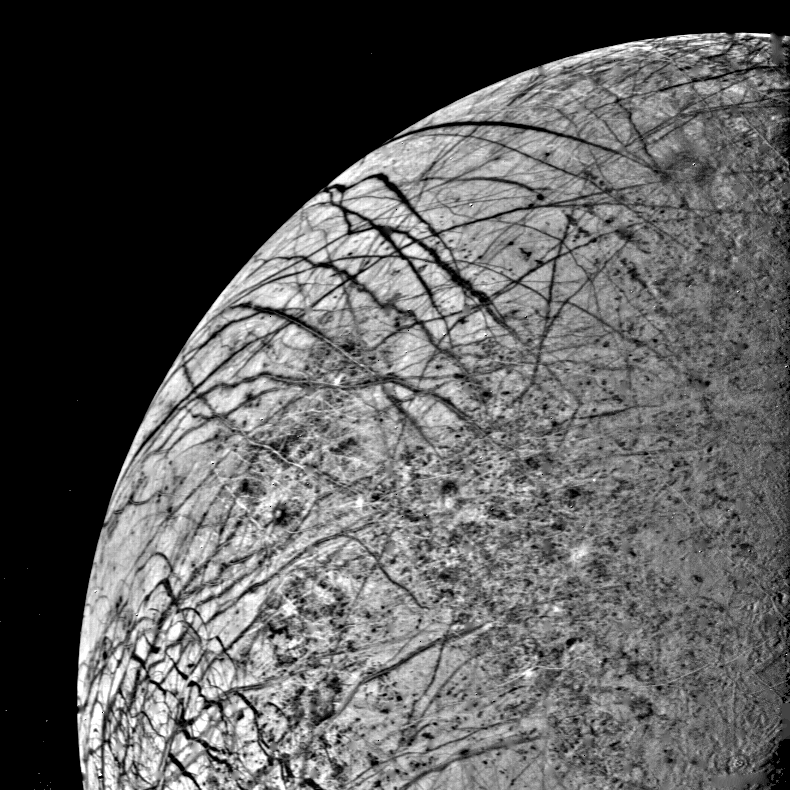

Europa Linear Features from 246,000 kilometers

The first close look ever obtained of Jupiter’s satellite, Europa, was taken today, July 9, by Voyager 2 as the spacecraft approached the planet. The linear crack-like features had been seen from a much greater distance last March by Voyager 1. This picture was made at a range of 246,000 kilometers (152,000 miles) and provides a resolution of about four kilometers (2.5 miles). The complicated linear features appear even more like cracks or huge fractures in these images. Also seen are somewhat darker mottled regions which appear to have a slightly pitted appearance, perhaps due to small scale craters. No large craters (more than five kilometers in diameter) are easily identifiable in the Europa photographs to date, suggesting that this satellite has a young surface relative to Ganymede and Callisto, although not perhaps as young as Io’s. Various models for Europa’s structure will be tested during analysis of these images, including the possibility that the surface is a thin ice crust overlying water or softer ice and that the fracture systems seen are breaks in that crust. Resurfacing mechanisms such as production of fresh ice or snow along the cracks and cold glacier-like flows are being considered as possibilities for removing evidence of impact events. Europa thus appears to truly be a satellite with many properties intermediate between Ganymede and Io.

Credit: NASA/JPL